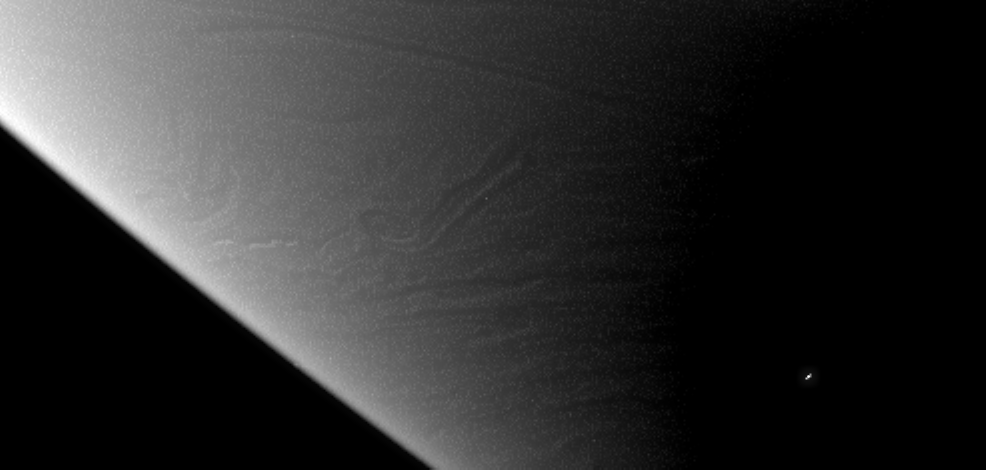

Ripples of Cloud

Occasional views like this one, showing vertical relief in Saturn’s cloud tops, help the streamers and swirls of gas seem more like a three dimensional structure than a smooth surface. As on Saturn’s solid moons, vertical relief is easiest to view near the terminator, and makes visible the shading of deeper cloud tops by high altitude bands.

The image was taken in visible light with the Cassini spacecraft narrow-angle camera on Jan. 23, 2006, at a distance of approximately 2.7 million kilometers (1.7 million miles) from Saturn. Resolution in the original image was 16 kilometers (10 miles) per pixel. The image has been magnified by a factor of two and contrast-enhanced to aid visibility.

The Cassini-Huygens mission is a cooperative project of NASA, the European Space Agency and the Italian Space Agency. The Jet Propulsion Laboratory, a division of the California Institute of Technology in Pasadena, manages the mission for NASA’s Science Mission Directorate, Washington, D.C. The Cassini orbiter and its two onboard cameras were designed, developed and assembled at JPL. The imaging operations center is based at the Space Science Institute in Boulder, Colo.

Credit: NASA/JPL/Space Science Institute